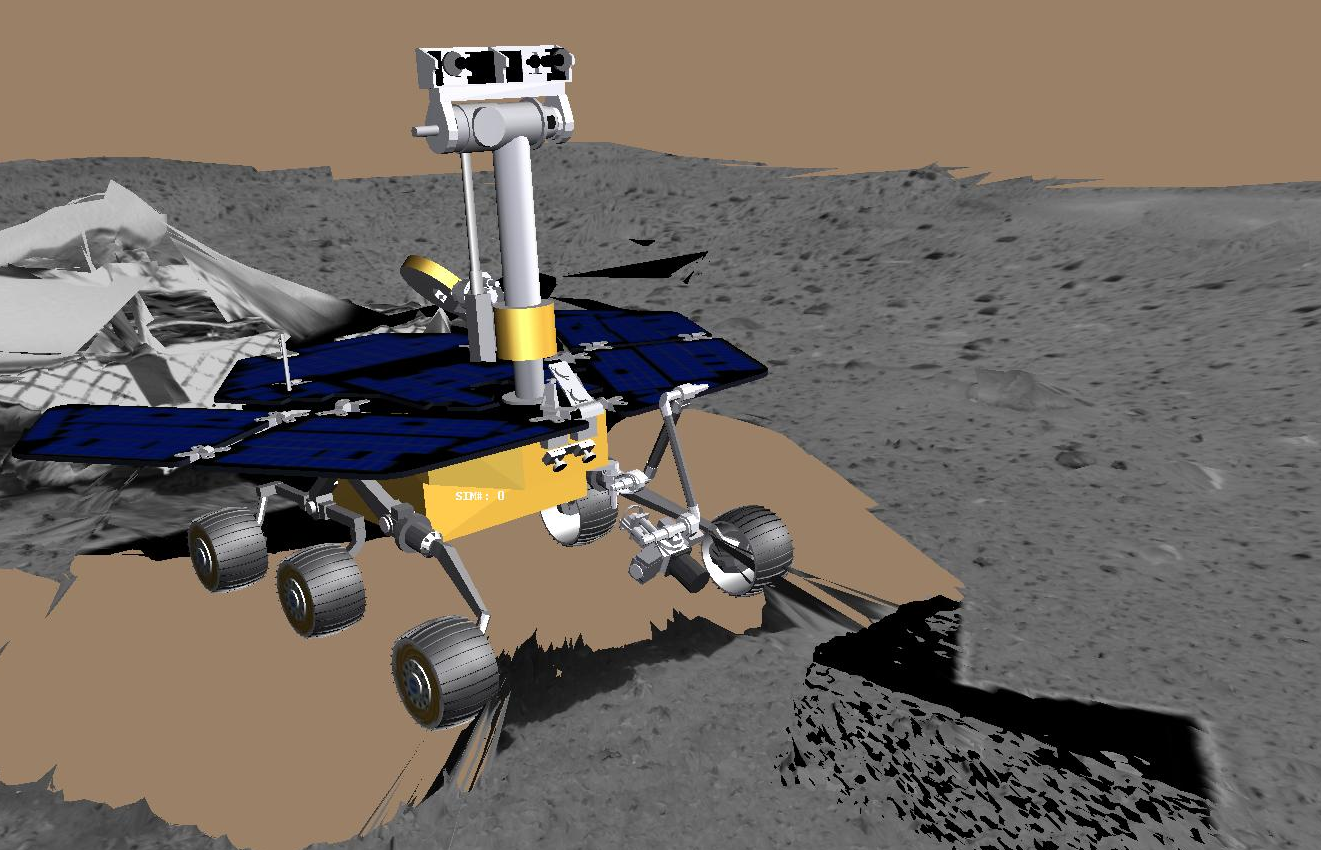

Virtual Rover Deploys Arm

This image taken by the panoramic camera on the Mars Exploration Rover Spirit highlights the first patch of soil examined by the rover’s microscopic imager. The imager is located on the rover’s instrument deployment device, or “arm.” The rover can be seen to the right. Engineers first deployed the arm early Friday morning, Jan. 16, 2004.

Credit: NASA/JPL